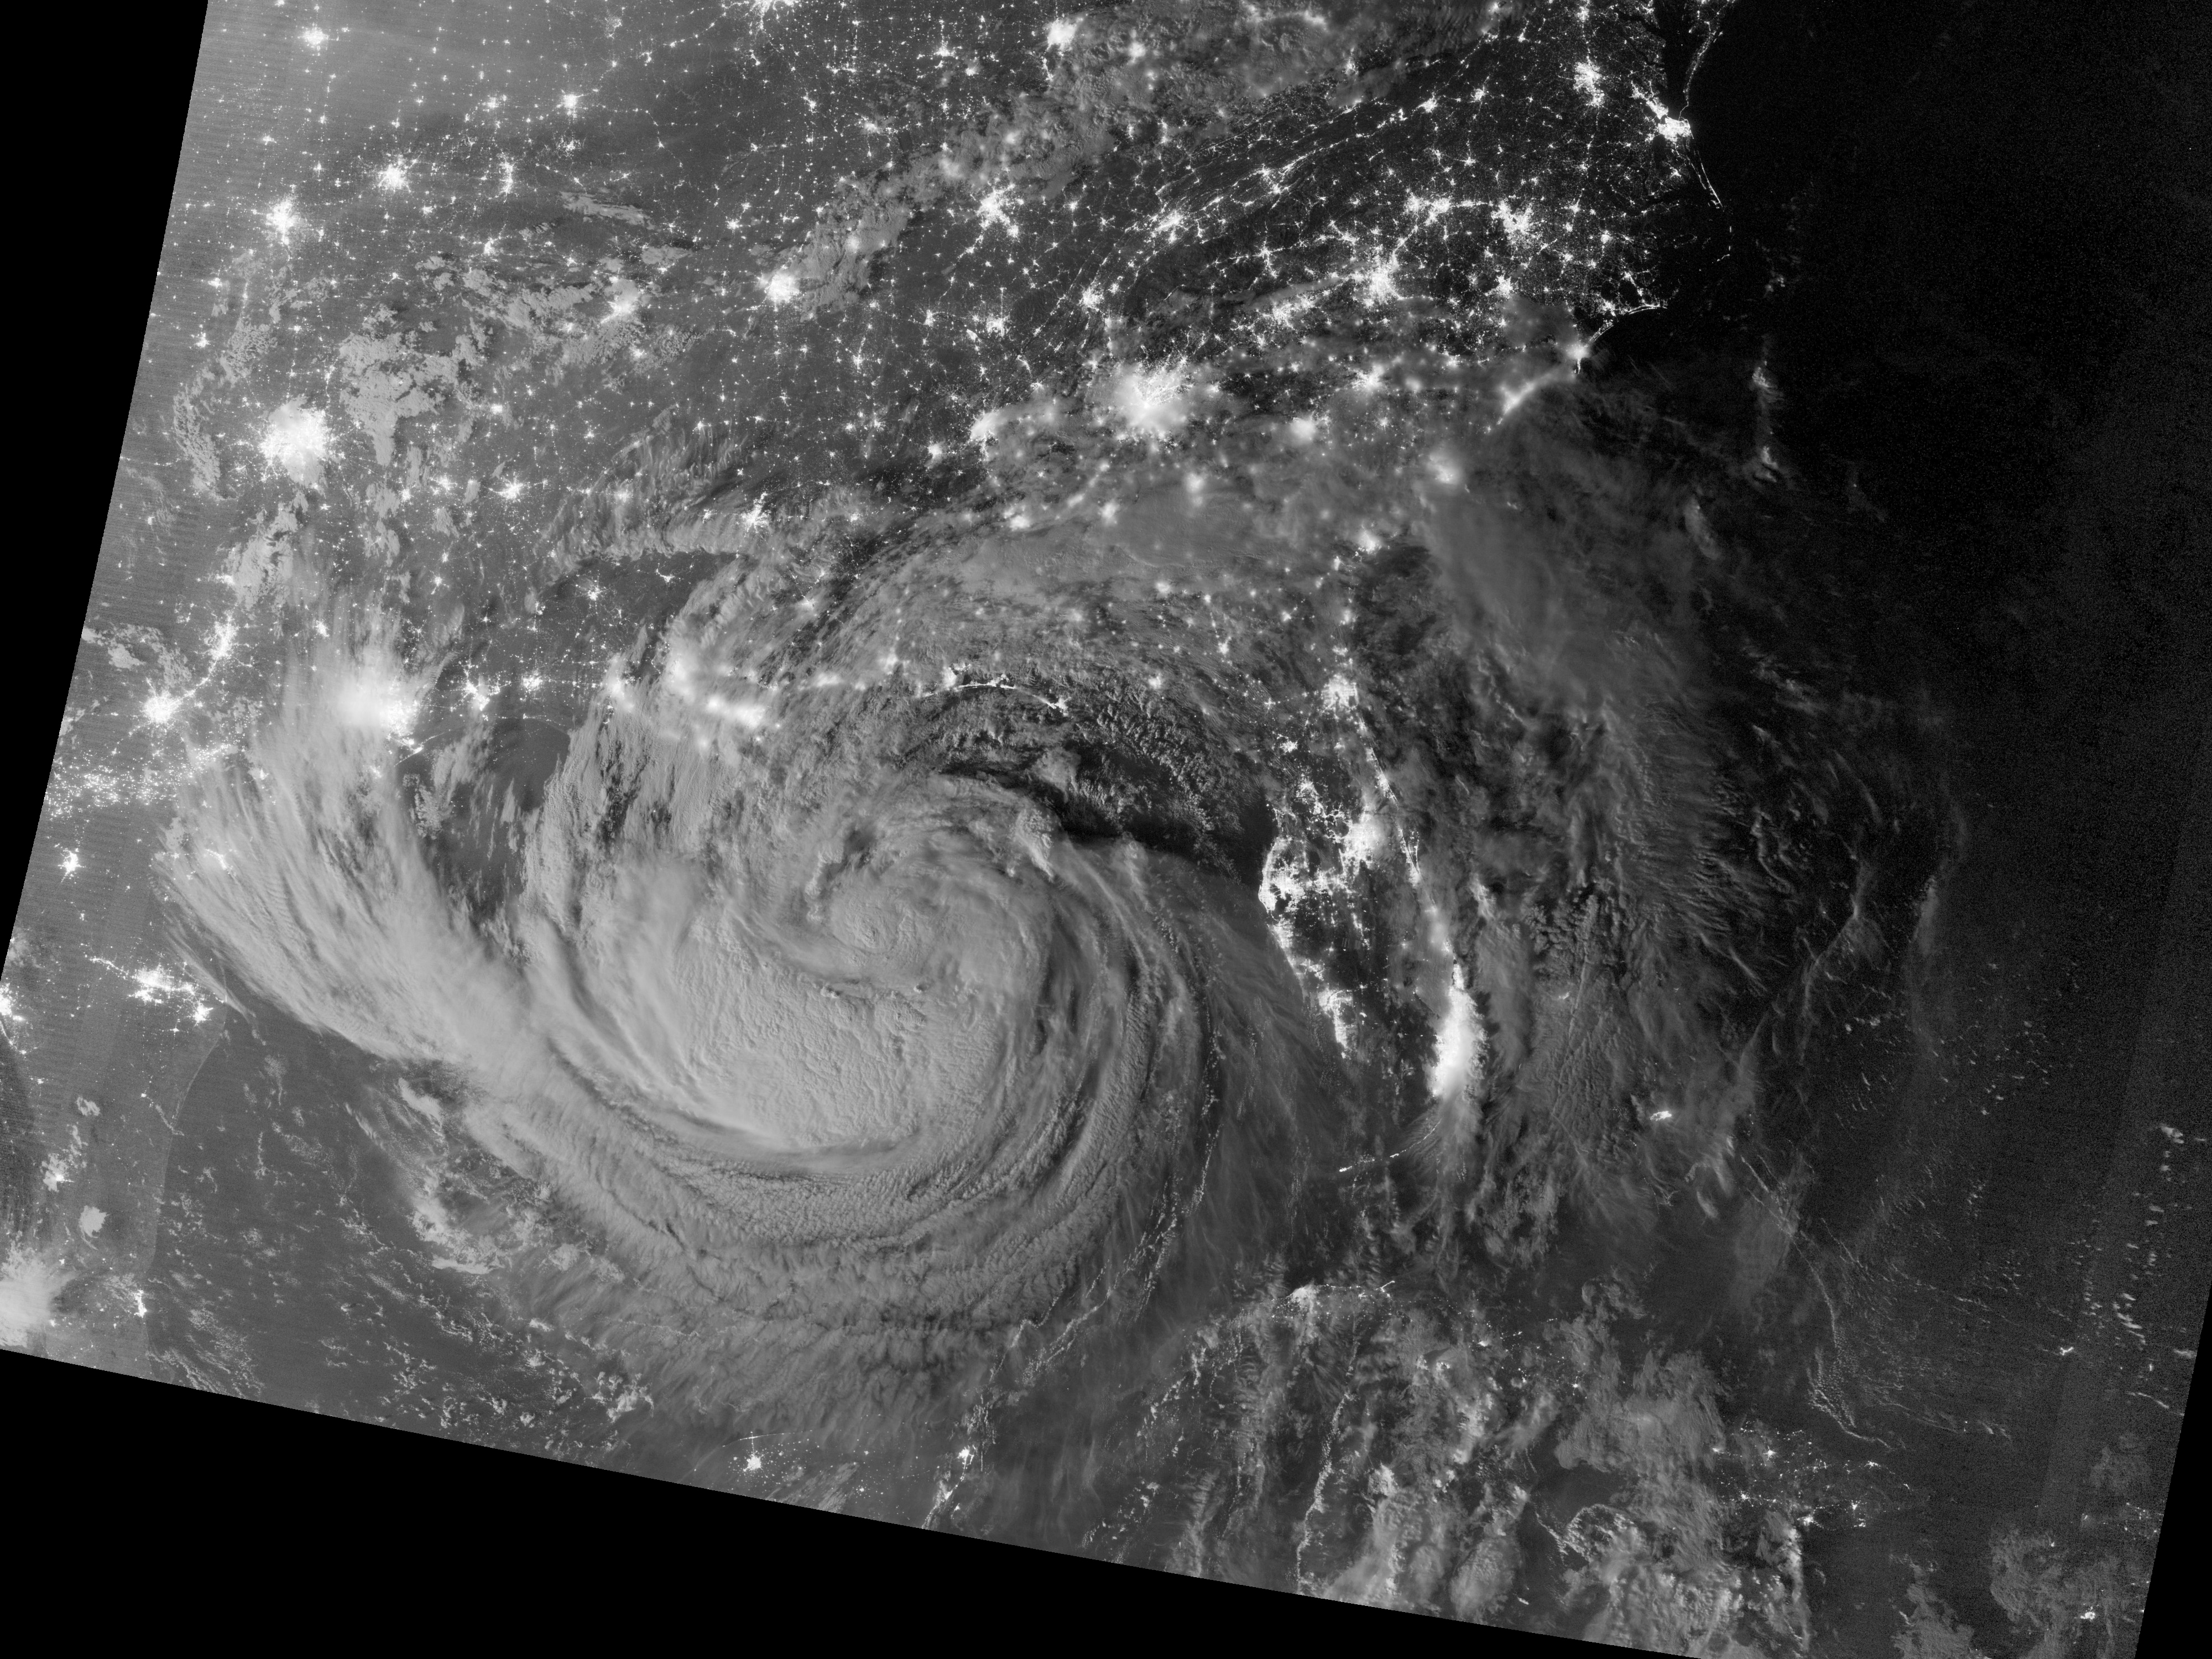

Tropical Storm Isaac by Night

NASA image acquired August 28, 2012 Early on August 28, 2012, the Visible Infrared Imaging Radiometer Suite (VIIRS) on the Suomi-NPP satellite captured this nighttime view of Tropical Storm Isaac and the cities near the Gulf Coast of the United States. The image was acquired just after local midnight by the VIIRS “day-night band,” which detects light in a range of wavelengths from green to near-infrared and uses light intensification to enable the detection of dim signals. In this case, the clouds of Isaac were lit by moonlight.

Credit: NASA Earth Observatory NASA Earth Observatory image by Jesse Allen and Robert Simmon, using VIIRS Day Night Band data